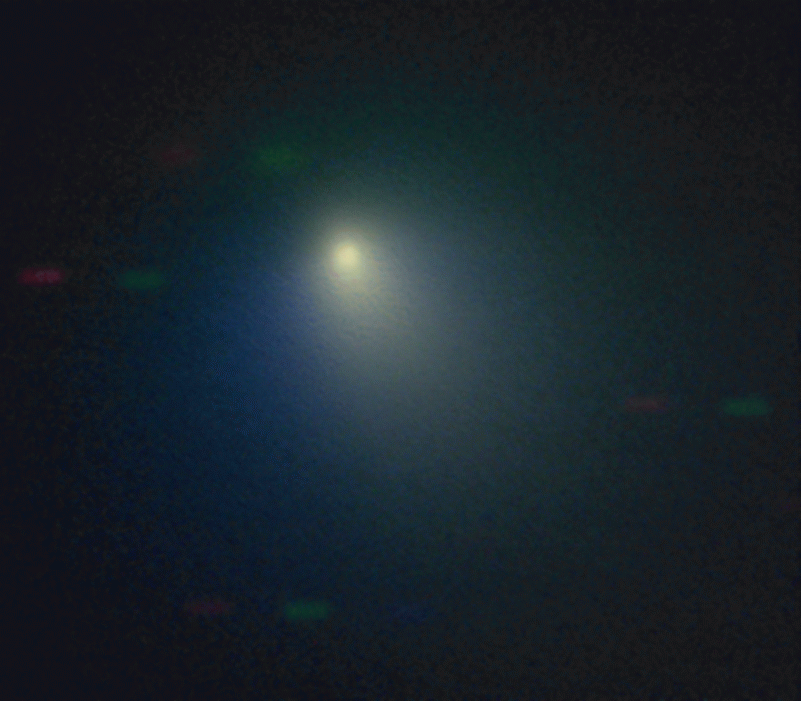

Kitt Peak Observes Comet

The Kitt Peak National Observatory’s 2.1-meter telescope observed comet Tempel 1 on April 11, 2005, when the comet was near its closest approach to the Earth. A pinkish dust jet is visible to the southwest, with the broader neutral gas coma surrounding it. North is up, East is to the left, and the field of view is about 80,000 km (50,000 miles) wide. The Sun was almost directly behind the observer at this time. The red, green and blue bars in the background are stars that moved between the individual images.

This pseudo-color picture was created by combining three black and white images obtained with different filters. The images were obtained with the HB Narrowband Comet Filters, using CN (3870 A – shown in blue), C2 (5140 A – shown in green) and RC (7128 A – shown in red). The CN and C2 filters capture different gas species (along with the underlying dust) while the RC filter captures just the dust.

Credit: NASA/NOAO/AURA/NSF